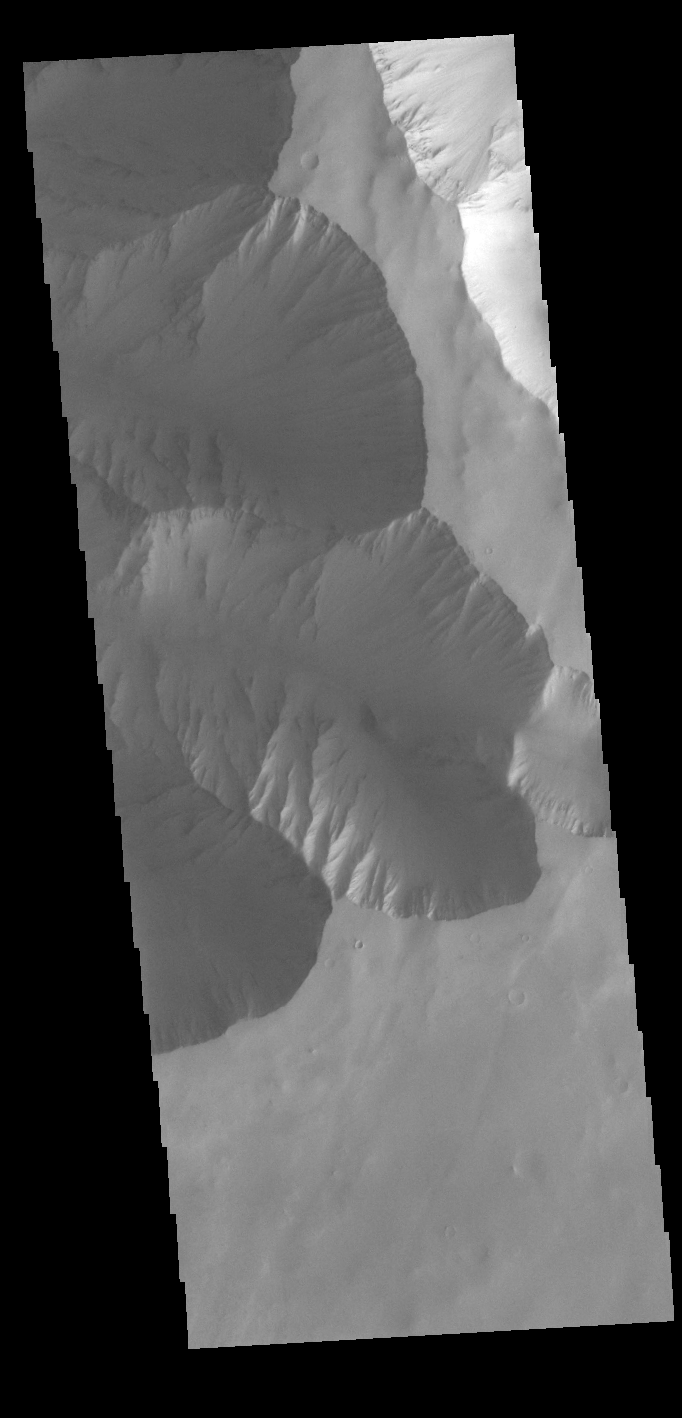

Ophir Chasma

Today’s VIS image shows the very eastern margin of Ophir Chasma. Ophir Chasma is approximately 317km long (197 miles) and is part of the Valles Marineris system of canyons.

Credit: NASA/JPL-Caltech/ASU